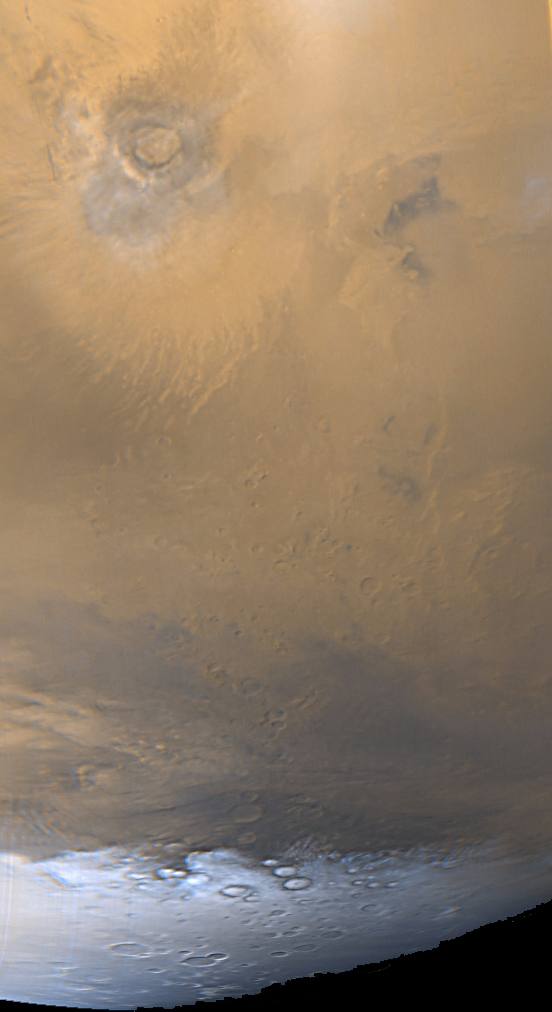

Southern Mars: It’s Spring!

August 2, 1999, marks the spring equinox for the martian southern hemisphere. It is also the start of autumn for regions north of the equator. Winter in the south has finally come to a close, and the seasonal frosts of the wintertime south polar cap are retreating. Small, local dust storms frequently occur along the margins of the polar cap, as the colder air blowing off the cap moves northward into warmer regions.

The wide angle camera view of Mars shown here was obtained by the Mars Global Surveyor Mars Orbiter Camera in late July 1999, about 1 week before the start of southern spring. The frosty, retreating south polar cap (white) is seen in the lower quarter of the image, and wisps of dust storm clouds (grayish-orange in this view) occur just above the cap at the lower left. The southern most of the large environmental changes volcanoes, Arsia Mons, is seen at the upper left. Arsia Mons is about 350 kilometers (~220 miles) across.

Malin Space Science Systems and the California Institute of Technology built the MOC using spare hardware from the Mars Observer mission. MSSS operates the camera from its facilities in San Diego, CA. The Jet Propulsion Laboratory’s Mars Surveyor Operations Project operates the Mars Global Surveyor spacecraft with its industrial partner, Lockheed Martin Astronautics, from facilities in Pasadena, CA and Denver, CO.

Credit: NASA/JPL/MSSS